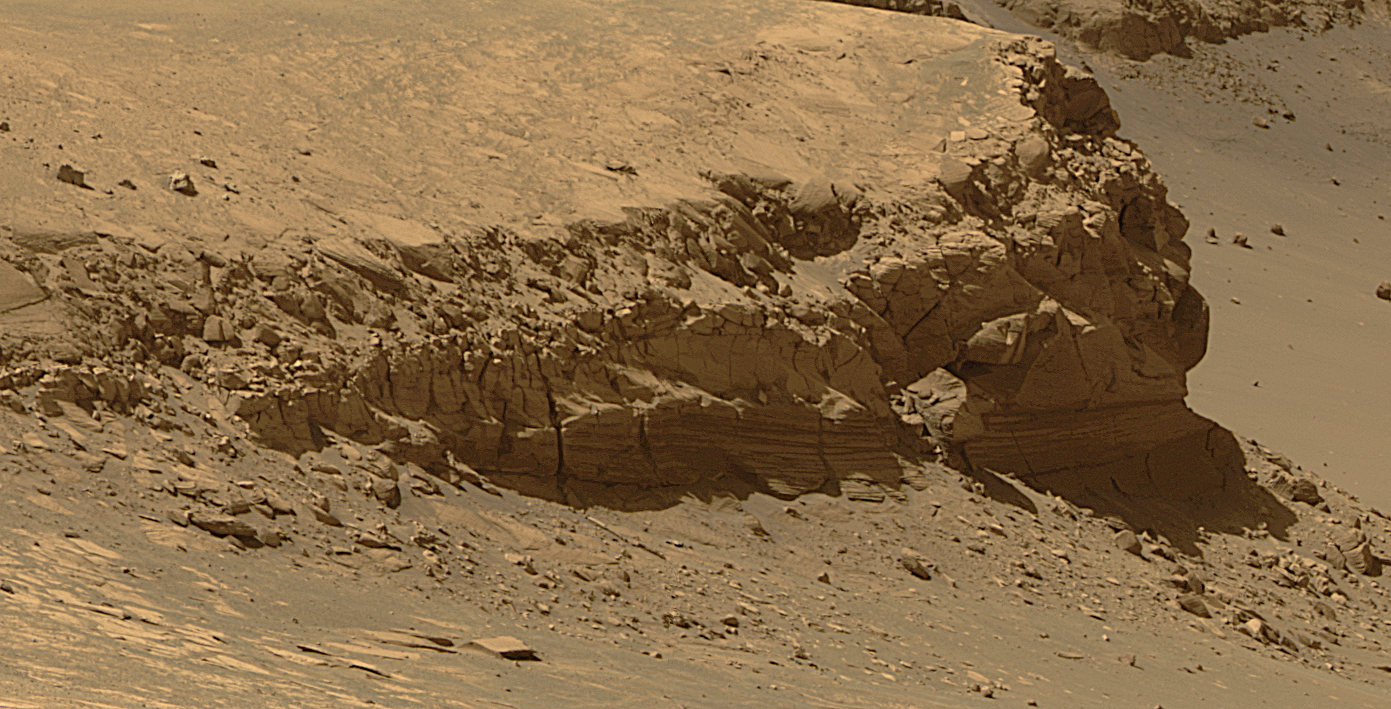

Layers of ‘Cape Verde’ in ‘Victoria Crater’ (Enhanced)

This view of Victoria crater is looking north from “Duck Bay” towards the dramatic promontory called “Cape Verde.” The dramatic cliff of layered rocks is about 50 meters (about 165 feet) away from the rover and is about 6 meters (about 20 feet) tall. The taller promontory beyond that is about 100 meters (about 325 feet) away, and the vista beyond that extends away for more than 400 meters (about 1300 feet) into the distance. This is a false color rendering (enhanced to bring out details from within the shadowed regions of the scene) of images taken by the panoramic camera (Pancam) on NASA’s Mars Exploration Rover Opportunity during the rover’s 952nd sol, or Martian day, (Sept. 28, 2006) using the camera’s 750-nanometer, 530-nanometer and 430-nanometer filters.

Credit: NASA/JPL/Cornell